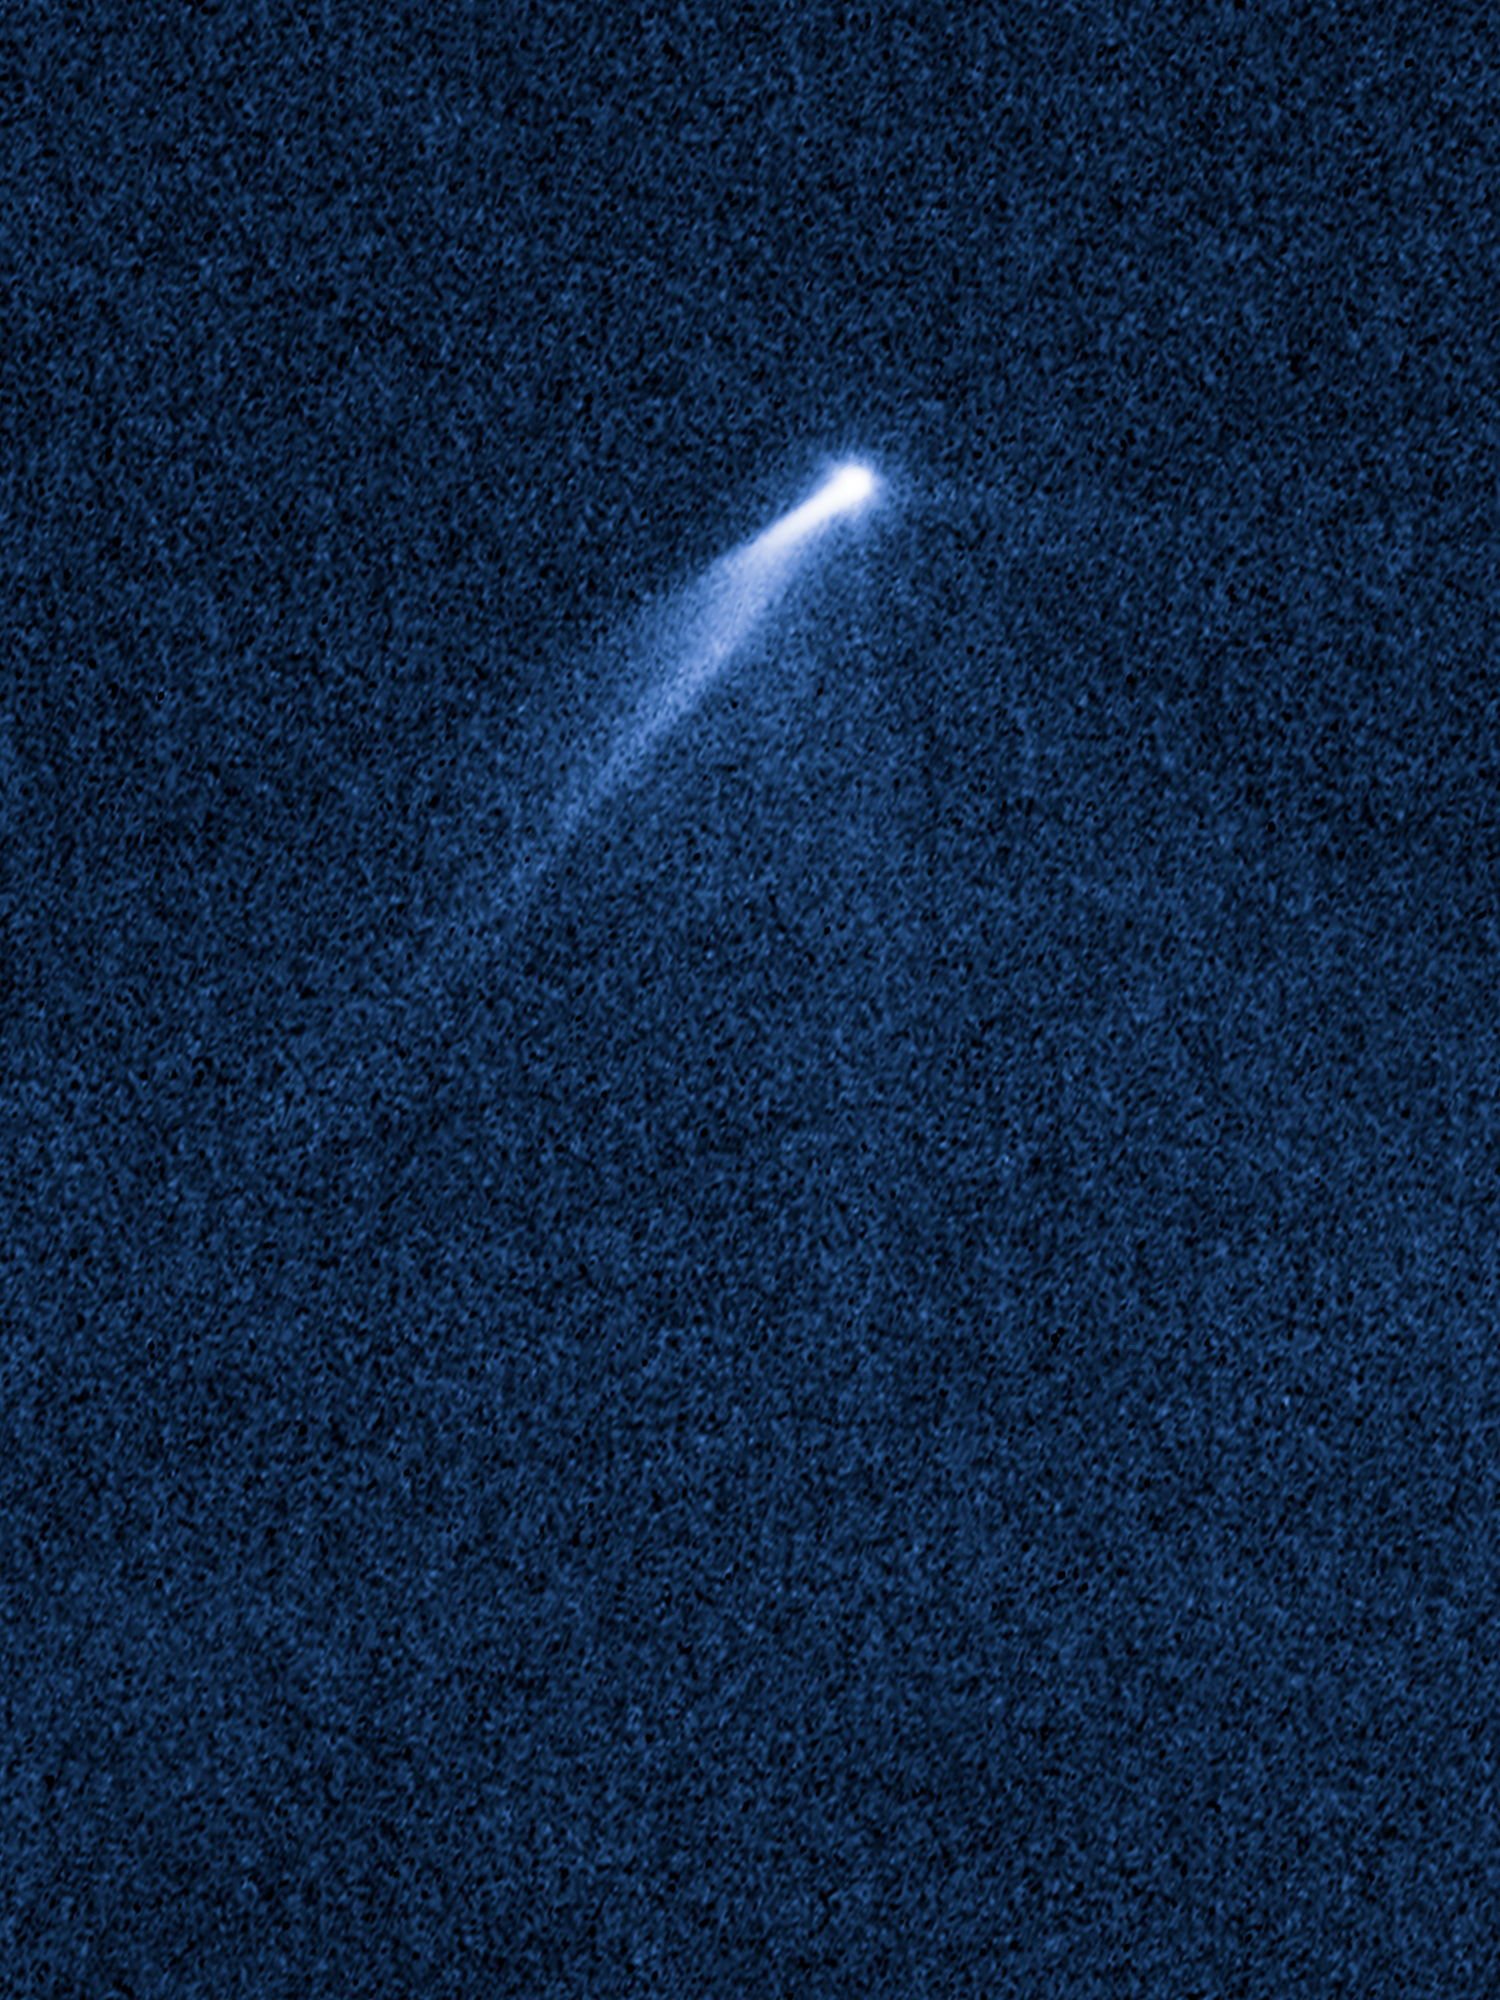

P/2013 P5 on September 23, 2013

Object Name: P/2013 P5
Object Description: Active Asteroid
Instrument: HST/WFC3/UVIS
Filters: F350LP (long pass)

This image was originally black and white and recorded only overall brightness. These brightness values were translated into a range of bluish hues. Such color "maps" can be useful in helping to distinguish subtly varying brightness in an image.

Credit: NASA, ESA, and D. Jewitt (University of California, Los Angeles), J. Agarwal (Max Planck Institute for Solar System Research), H. Weaver (Johns Hopkins University Applied Physics Laboratory), M. Mutchler (STScI), and S. Larson (University of Arizona)